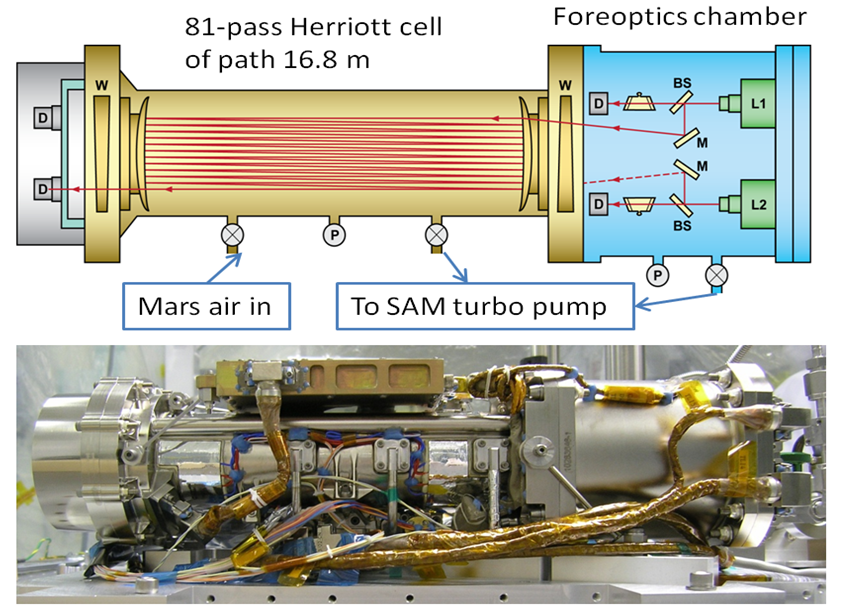

Tunable Laser Spectrometer on NASA’s Curiosity Mars Rover

This graphic shows key features of the Tunable Laser Spectrometer (TLS), one of the instruments within the laboratory suite named Sample Analysis at Mars (SAM) aboard NASA’s Curiosity Mars rover. The upper half of the graphic is a schematic illustration of TLS. The lower half is a photograph of it from before its installation into SAM.

By measuring absorption of light at specific wavelengths, TLS measures concentrations of methane, carbon dioxide and water vapor in the Martian atmosphere. It includes a chamber called a Herriott cell, where a laser beam at a precisely tuned wavelength is reflected between mirrors to bounce back and forth through the sample of gas being analyzed. The laser passes through the sample 81 times, for a total length of 55 feet (16.8 meters), which makes the absorption easier to measure than would otherwise be possible with such a compact instrument.

The TLS technology from Curiosity is being tested for use on Earth as utility-company safety equipment to check for leaks in pipelines carrying natural gas. Methane is a major component of natural gas.

NASA’s Mars Science Laboratory Project is using Curiosity in Mars’ Gale Crater to assess ancient habitable environments and major changes in Martian environmental conditions. NASA’s Jet Propulsion Laboratory, a division of the California Institute of Technology, Pasadena, built the rover and manages the project for NASA’s Science Mission Directorate, Washington. JPL developed and built the TLS. NASA’s Goddard Space Flight Center, Greenbelt, Maryland, built and operates SAM.

Credit: NASA/JPL-Caltech